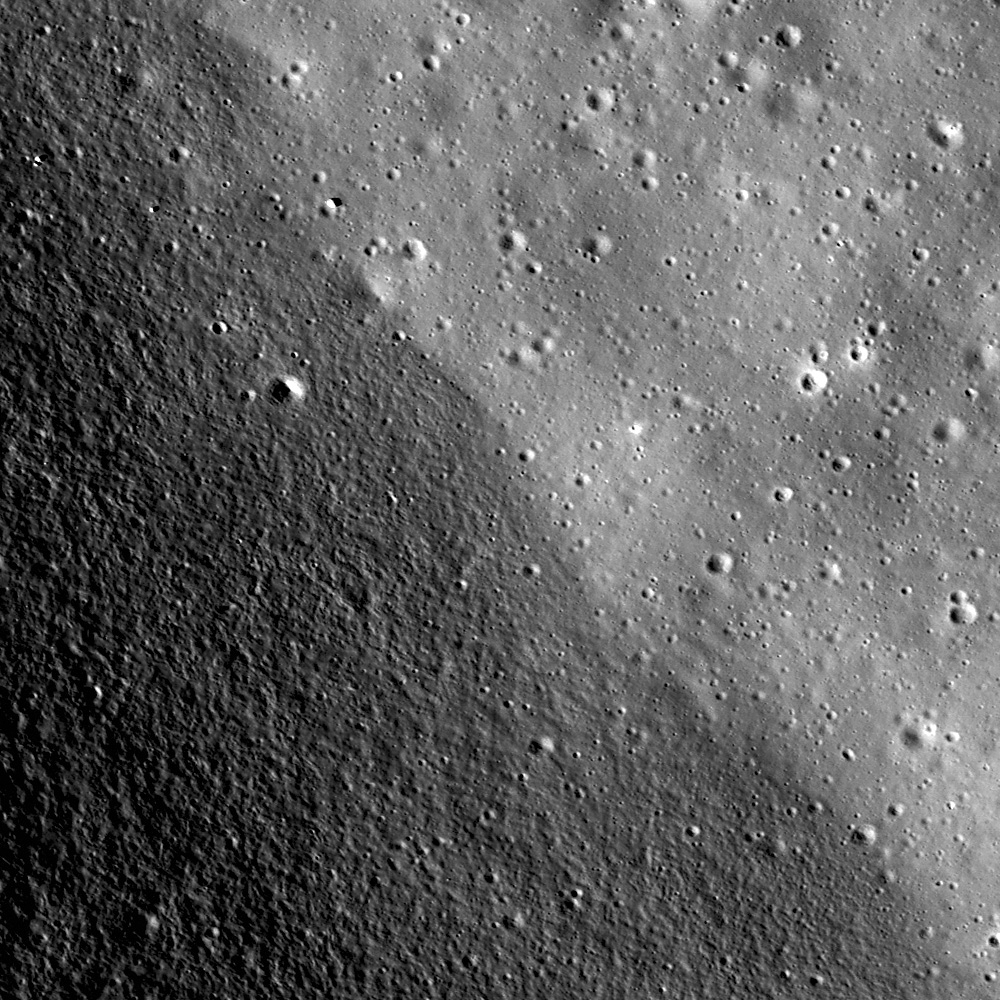

Archimedes – Mare Flooded Crater

Contact between Archimedes crater wall (bottom left) and floor (upper right). The floor is smooth and relatively flat compared to the sloped and rough elephant skin textured crater wall. LROC NAC M119883761, image width is 800 meters.

Archimedes is an 83 km diameter crater located in east Imbrium basin (29.7° N, 4.0° W). Archimedes is notable for its smooth floor, but unlike other craters with smooth floors, Archimedes is flooded with mare basalt. Craters with flooded floors are geologically important as they can establish relative ages of features thanks to the geologic law of superposition.

LROC WAC monochrome context image of Archimedes crater. The floor of Archimedes appears as smooth as Mare Imbrium. Arrow shows the location of the NAC image. Image width is 130 km

Because both Archimedes and Imbrium basin are flooded by mare basalt, their formations must be older than the volcanic activity. Furthermore, because Archimedes is located within Imbrium basin, Archimedes must be younger than Imbrium. Just by studying relationships between features, scientists can piece together their history./p>

NASA’s Goddard Space Flight Center built and manages the mission for the Exploration Systems Mission Directorate at NASA Headquarters in Washington. The Lunar Reconnaissance Orbiter Camera was designed to acquire data for landing site certification and to conduct polar illumination studies and global mapping. Operated by Arizona State University, LROC consists of a pair of narrow-angle cameras (NAC) and a single wide-angle camera (WAC). The mission is expected to return over 70 terabytes of image data.

Credit: NASA/GSFC/Arizona State University